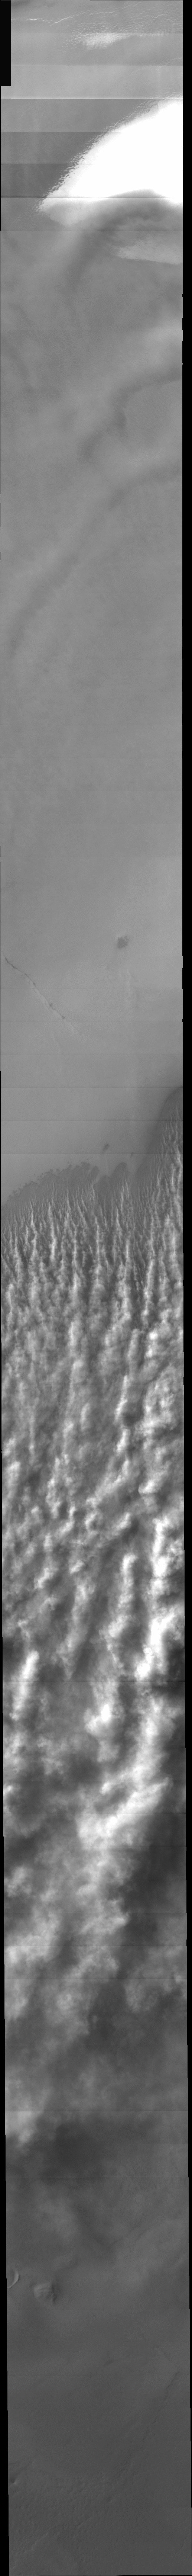

Polar Dust Storm

Released 30 December 2003

Like billowing smoke from a brush fire, clouds of dust are seen streaming off the edge of the martian south polar cap. The southern hemisphere is in the middle of its summer season and experiencing a multitude of small dust storms like this one. The net effect is an increasingly dusty atmosphere across the whole planet and with it, warmer atmospheric temperatures. Although much of the atmosphere is moderately dusty, this level of dust activity should have little effect on the January 3rd landing of the Mars Exploration Rover called Spirit.

Initial image processing and calibration by THEMIS team members J. Bell, T. McConnochie, and D. Savransky at Cornell University; additional processing and final color balance by space artist Don Davis.

Image information: VIS instrument. Latitude -83, Longitude 264.2 East (95.8 West). 19 meter/pixel resolution.

Note: this THEMIS visual image has not been radiometrically nor geometrically calibrated for this preliminary release. An empirical correction has been performed to remove instrumental effects. A linear shift has been applied in the cross-track and down-track direction to approximate spacecraft and planetary motion. Fully calibrated and geometrically projected images will be released through the Planetary Data System in accordance with Project policies at a later time.

NASA’s Jet Propulsion Laboratory manages the 2001 Mars Odyssey mission for NASA’s Office of Space Science, Washington, D.C. The Thermal Emission Imaging System (THEMIS) was developed by Arizona State University, Tempe, in collaboration with Raytheon Santa Barbara Remote Sensing. The THEMIS investigation is led by Dr. Philip Christensen at Arizona State University. Lockheed Martin Astronautics, Denver, is the prime contractor for the Odyssey project, and developed and built the orbiter. Mission operations are conducted jointly from Lockheed Martin and from JPL, a division of the California Institute of Technology in Pasadena.

Credit: NASA/JPL/Arizona State University